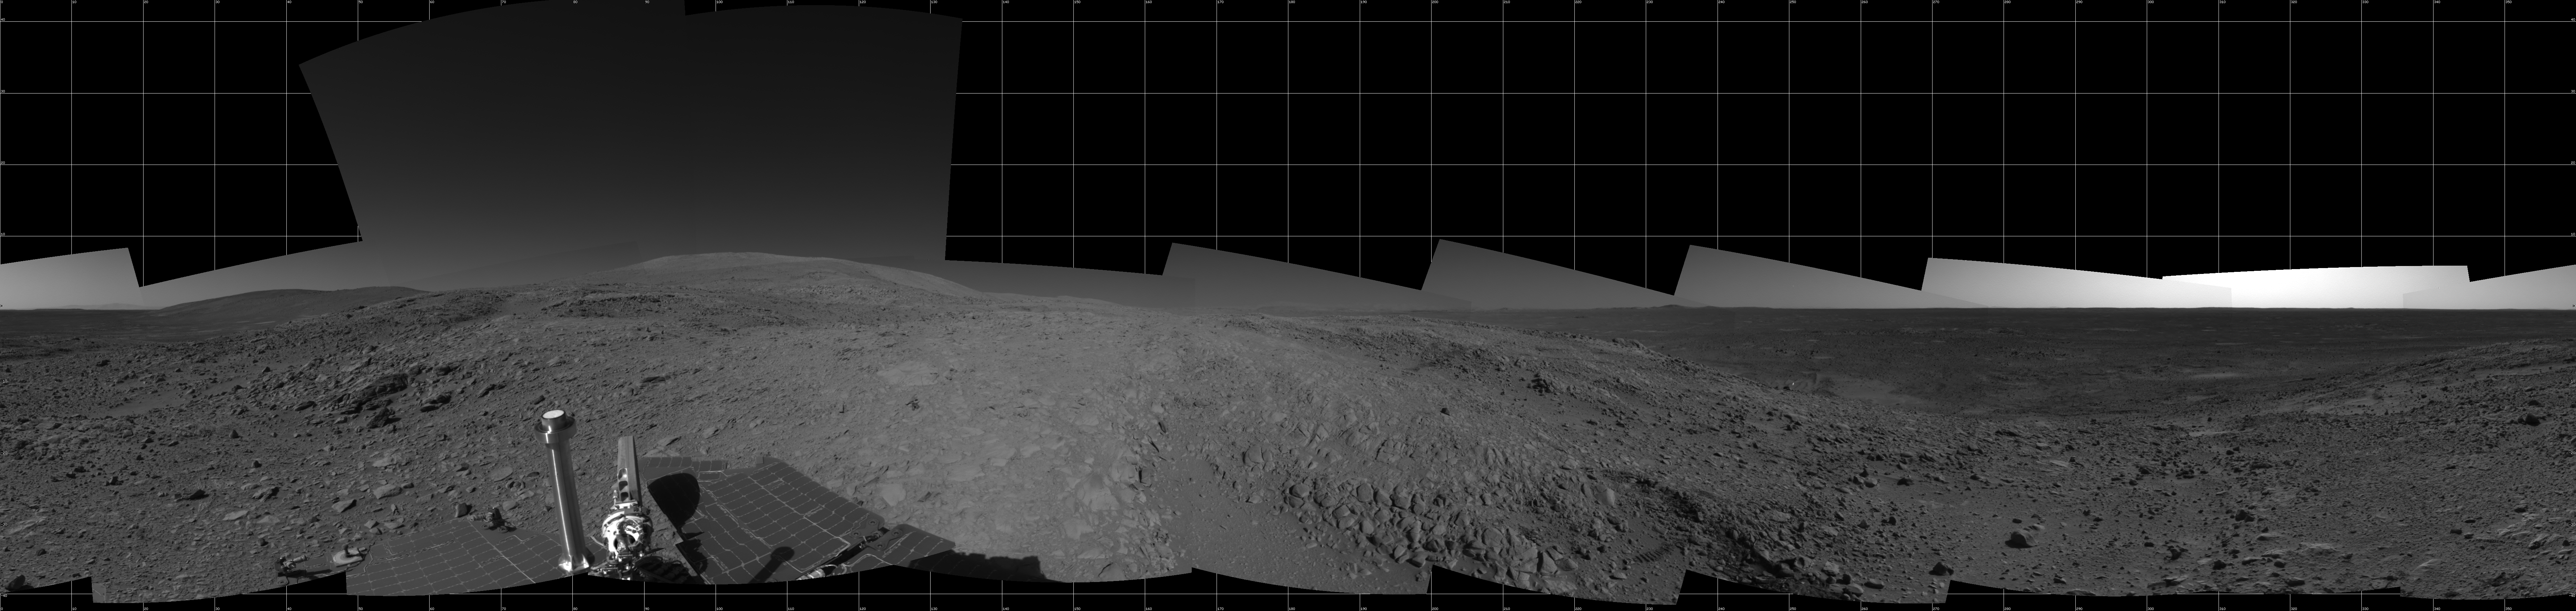

Full-Circle View from Near ‘Tetl’

This 360-degree view combines frames taken by the navigation camera on NASA’s Mars Exploration Rover Spirit during the rover’s 271st martian day, or sol, on Oct. 7, 2004. The rover had just driven into position for using the tools on its robotic arm (not in the picture) to examine a layered rock called “Tetl” in the “Columbia Hills.” Spirit’s total driving distance from its landing to this point was 3,641 meters (2.26 miles), more than six times the distance set as a criterion for mission success. The view is presented here in a cylindrical projection with geometric seam correction.

Credit: NASA/JPL